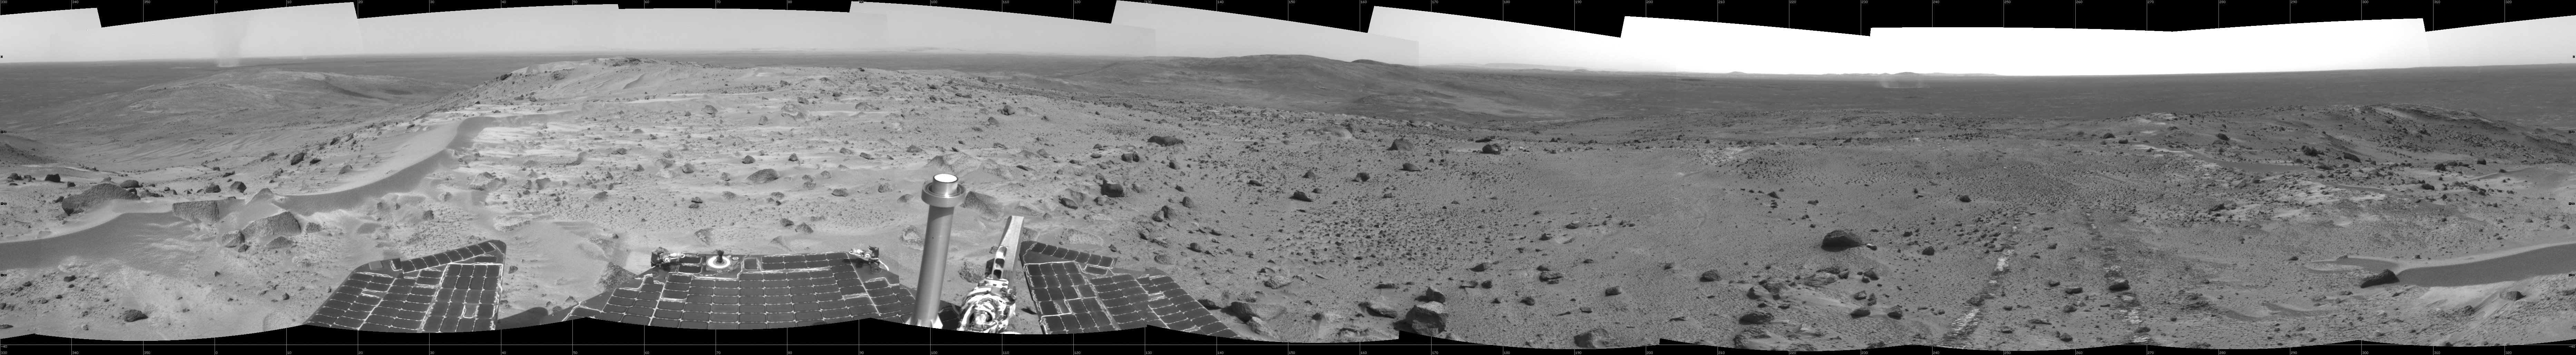

A Great Place to Watch the Weather

In this time of year when Mars is most likely to be covered by global dust storms, NASA’s Spirit rover has been experiencing relative calm. In fact, the martian winds have been quite beneficial, clearing dust from the rover’s solar panels and increasing the solar energy available for driving to new places and conducting scientific experiments.

Another thing the martian wind has done is send hundreds of dust devils spinning across the surface of the planet. From Spirit’s high perch approximately 90 meters (295 feet) above the surrounding plains, as shown in this image taken from the summit of “Husband Hill,” three dust devils are clearly visible in the plains of Gusev Crater. Planetary Scientist Ron Greeley of Arizona State University, Tempe, describes the whirling vortices of wind and dust as “vacuum cleaners” that were first seen in images from the Viking Orbiter in 1985, though their existence was predicted as early as 1964.

The most prominent dust devil in this image, visible on the left side of the 360-degree panorama, is one of the closest seen by Spirit. It is about 2 kilometers (1.2 miles) away from the rover, about 90 meters (295 feet) in diameter at its widest point, and 275 meters (902 feet) tall. Its flux is about 1 kilogram per second, meaning it is picking up about 2 pounds of sediment each second and moving it around.

The smaller dust devil just to the right of the largest one is 2.5 to 3 kilometers (1.6 to 1.9 miles) away and is churning up about 0.5 kilograms (1 pound) per second. Both are north of the rover’s position and are moving in an east-southeast direction. On the right side of the mosaic shown here is a third dust devil.

Greeley has calculated that if the number and frequency of dust devils Spirit has encountered are similarly spaced throughout Gusev Crater, the crater probably experiences about 90,000 dust devils per martian day, or sol. Collectively, the whirlwinds lift and redeposit an estimated 4.5 million kilograms (9.9 million U.S. pounds) of sediment per sol.

Spirit took this mosaic of images with its navigation camera on sol 581 (Aug. 22). Straight ahead, just east of the rover, is the summit of “Husband Hill.” The 360-degree field of view is presented in a cylindrical projection with geometrical seam correction.

Credit: NASA/JPL-Caltech